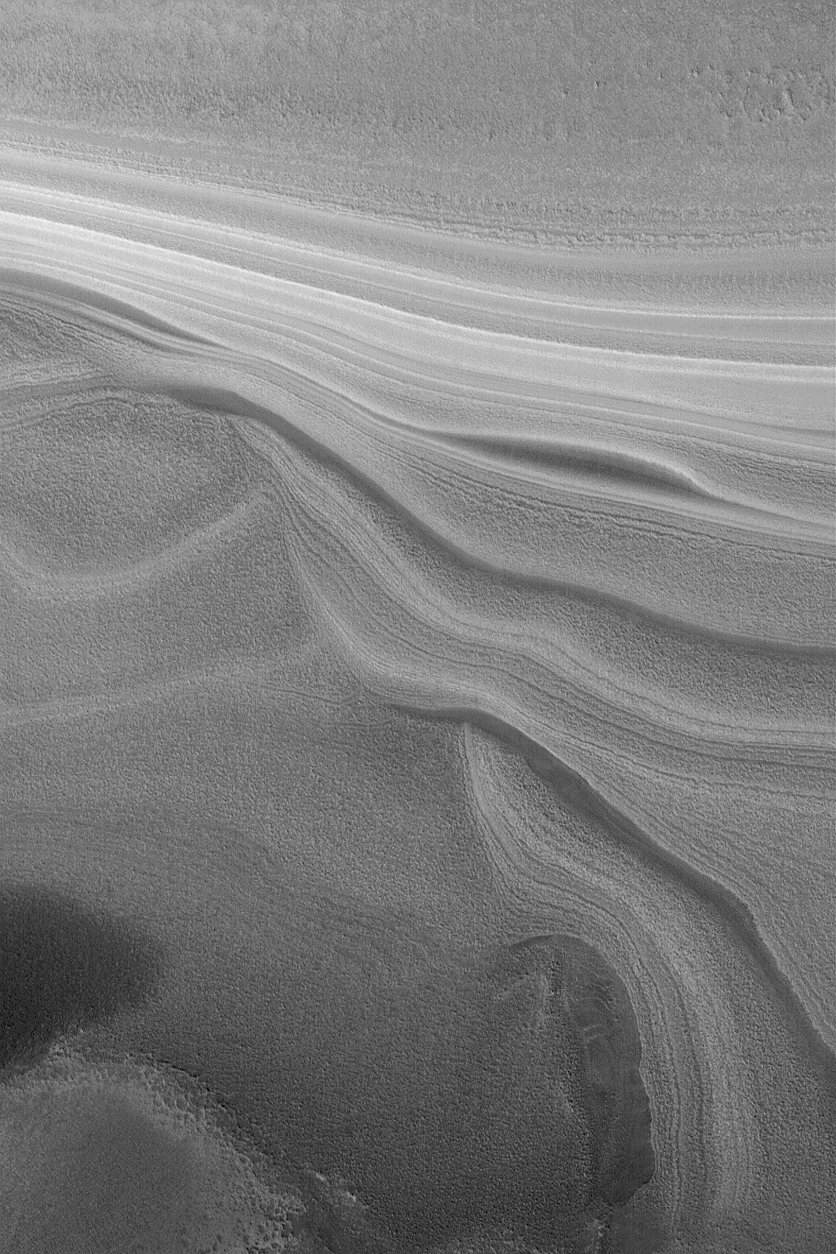

North Polar Layer Exposure

20 November 2004
Both the north and south polar ice caps overlie a thick accumulation of layered material. For more than three decades, these deposits have been assumed to consist of a mixture of dust and ice. This October 2004 Mars Global Surveyor (MGS) Mars Orbiter Camera (MOC) image shows some of the north polar layers exposed on a slope located near 79.1°N, 348.4°W. The image covers an area approximately 3 km (1.9 mi) wide. Sunlight illuminates the scene from the lower left.

Credit: NASA/JPL/Malin Space Science Systems